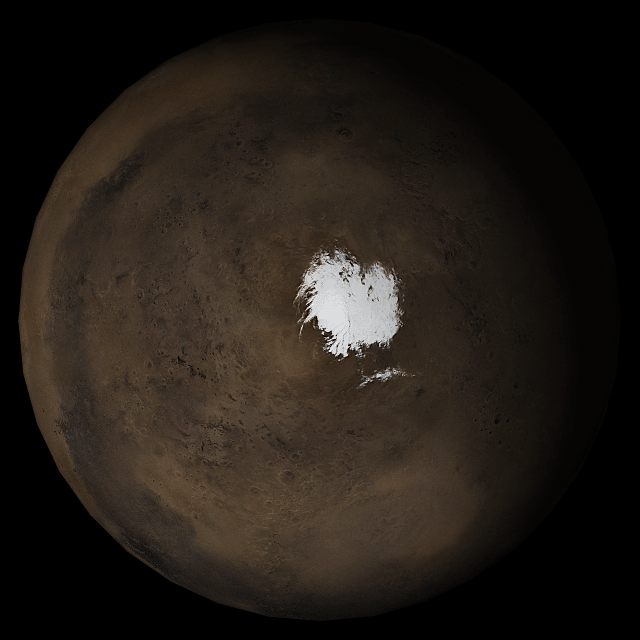

Mars at Ls 269°: South Polar Region

30 August 2005
This picture is a composite of Mars Global Surveyor (MGS) Mars Orbiter Camera (MOC) daily global images acquired at Ls 269° during a previous Mars year. This month, Mars looks similar, as Ls 269° occurred in mid-August 2005. The picture shows the south polar region of Mars. Over the course of the month, additional faces of Mars as it appears at this time of year are being posted for MOC Picture of the Day. Ls, solar longitude, is a measure of the time of year on Mars. Mars travels 360° around the Sun in 1 Mars year. The year begins at Ls 0°, the start of northern spring and southern autumn.

Season: last days of Northern Autumn/Southern Spring

Credit: NASA/JPL/Malin Space Science Systems